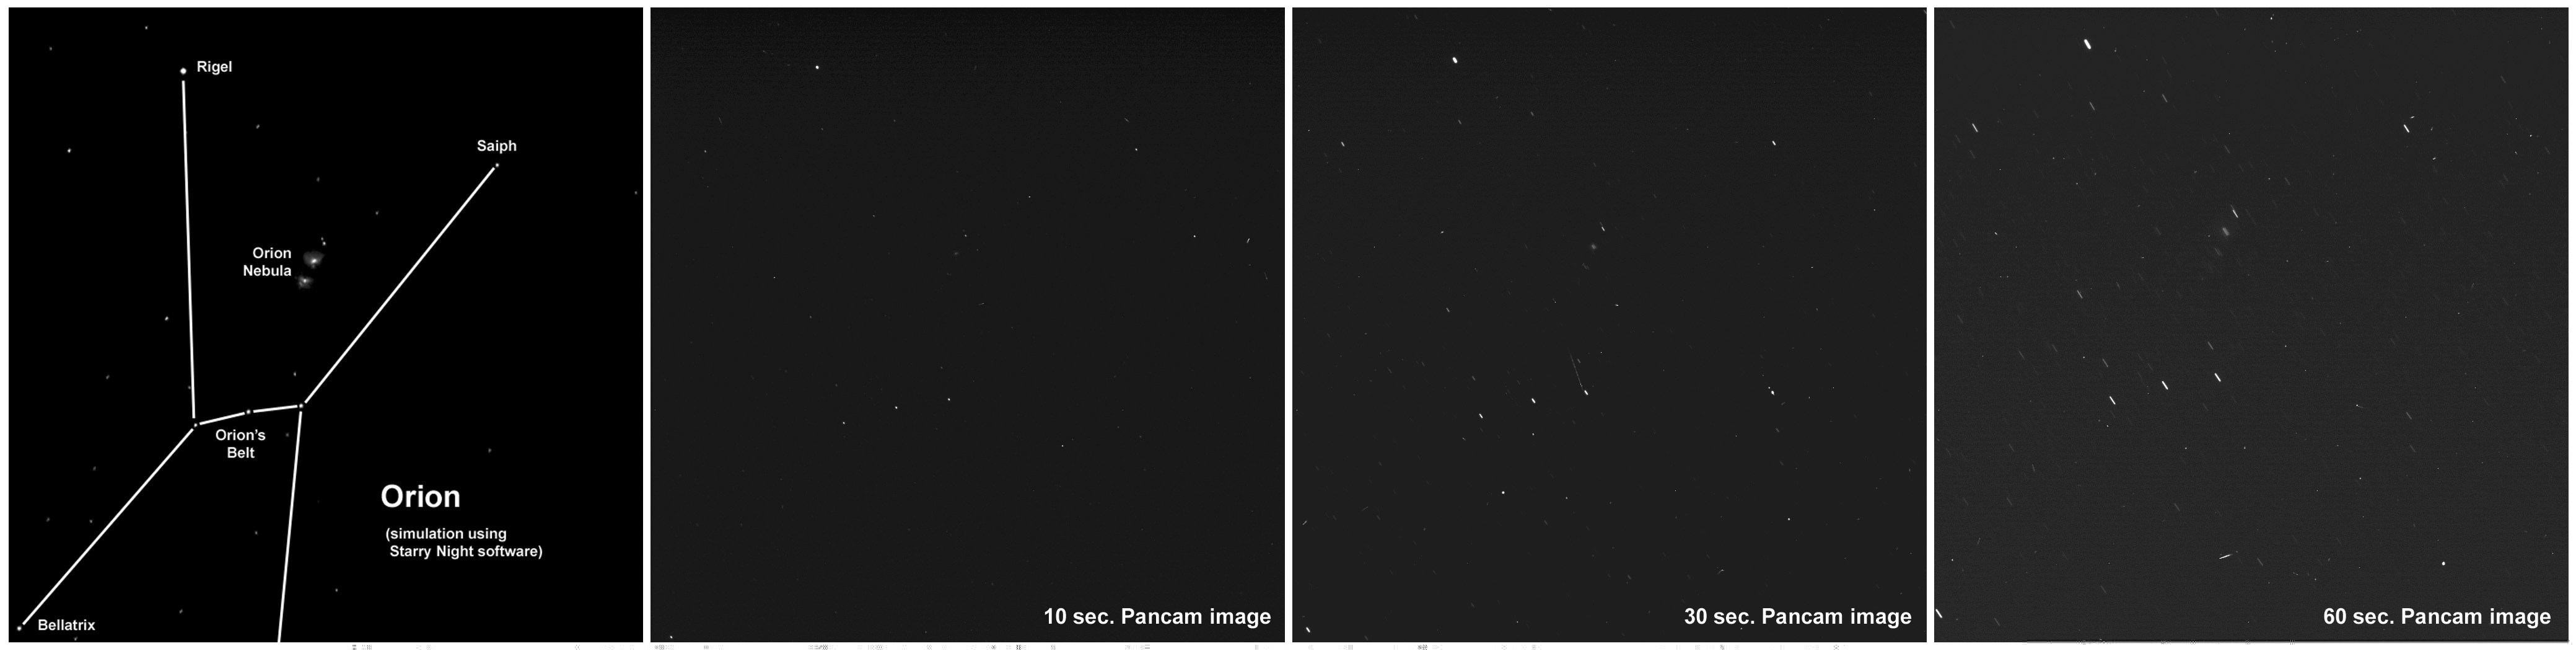

Stargazing at ‘Husband Hill Observatory’ on Mars

NASA’s Mars Exploration Rover Spirit continues to take advantage of extra solar energy by occasionally turning its cameras upward for night sky observations. Most recently, Spirit made a series of observations of bright star fields from the summit of “Husband Hill” in Gusev Crater on Mars. Scientists use the images to assess the cameras’ sensitivity and to search for evidence of nighttime clouds or haze. The image on the left is a computer simulation of the stars in the constellation Orion. The next three images are actual views of Orion captured with Spirit’s panoramic camera during exposures of 10, 30, and 60 seconds.

Because Spirit is in the southern hemisphere of Mars, Orion appears upside down compared to how it would appear to viewers in the Northern Hemisphere of Earth. “Star trails” in the longer exposures are a result of the planet’s rotation. The faintest stars visible in the 60-second exposure are about as bright as the faintest stars visible with the naked eye from Earth (about magnitude 6 in astronomical terms). The Orion Nebula, famous as a nursery of newly forming stars, is also visible in these images. Bright streaks in some parts of the images aren’t stars or meteors or unidentified flying objects, but are caused by solar and galactic cosmic rays striking the camera’s detector.Spirit acquired these images with the panoramic camera on Martian day, or sol, 632 (Oct. 13, 2005) at around 45 minutes past midnight local time, using the camera’s broadband filter (wavelengths of 739 nanometers plus or minus 338 nanometers).

Credit: NASA/JPL-Caltech/Cornell/Texas A&M/Space Science Institute